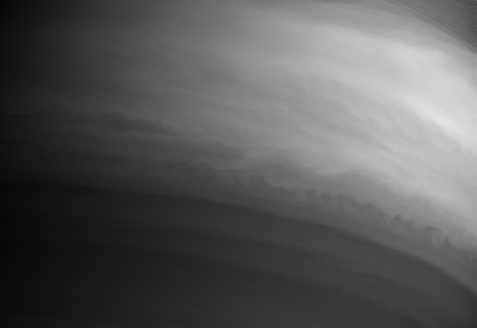

A Turbulent Interface

The southern edge of Saturn’s equatorial band displays a scalloped appearance in this Cassini image, as clouds of bright material are stretched and pulled like taffy.

The shadow of Saturn’s rings is visible through the thin C ring at upper right.

The image was taken with the Cassini spacecraft narrow angle camera on Sept. 13, 2004, at a distance of 8.6 million kilometers (5.3 million miles) from Saturn, through a filter sensitive to wavelengths of infrared light. The image scale is 103 kilometers (32 miles) per pixel. Contrast was enhanced to improve visibility of features in the atmosphere.

The Cassini-Huygens mission is a cooperative project of NASA, the European Space Agency and the Italian Space Agency. The Jet Propulsion Laboratory, a division of the California Institute of Technology in Pasadena, manages the Cassini-Huygens mission for NASA’s Office of Space Science, Washington, D.C. The Cassini orbiter and its two onboard cameras, were designed, developed and assembled at JPL. The imaging team is based at the Space Science Institute, Boulder, Colo.

Credit: NASA/JPL/Space Science Institute